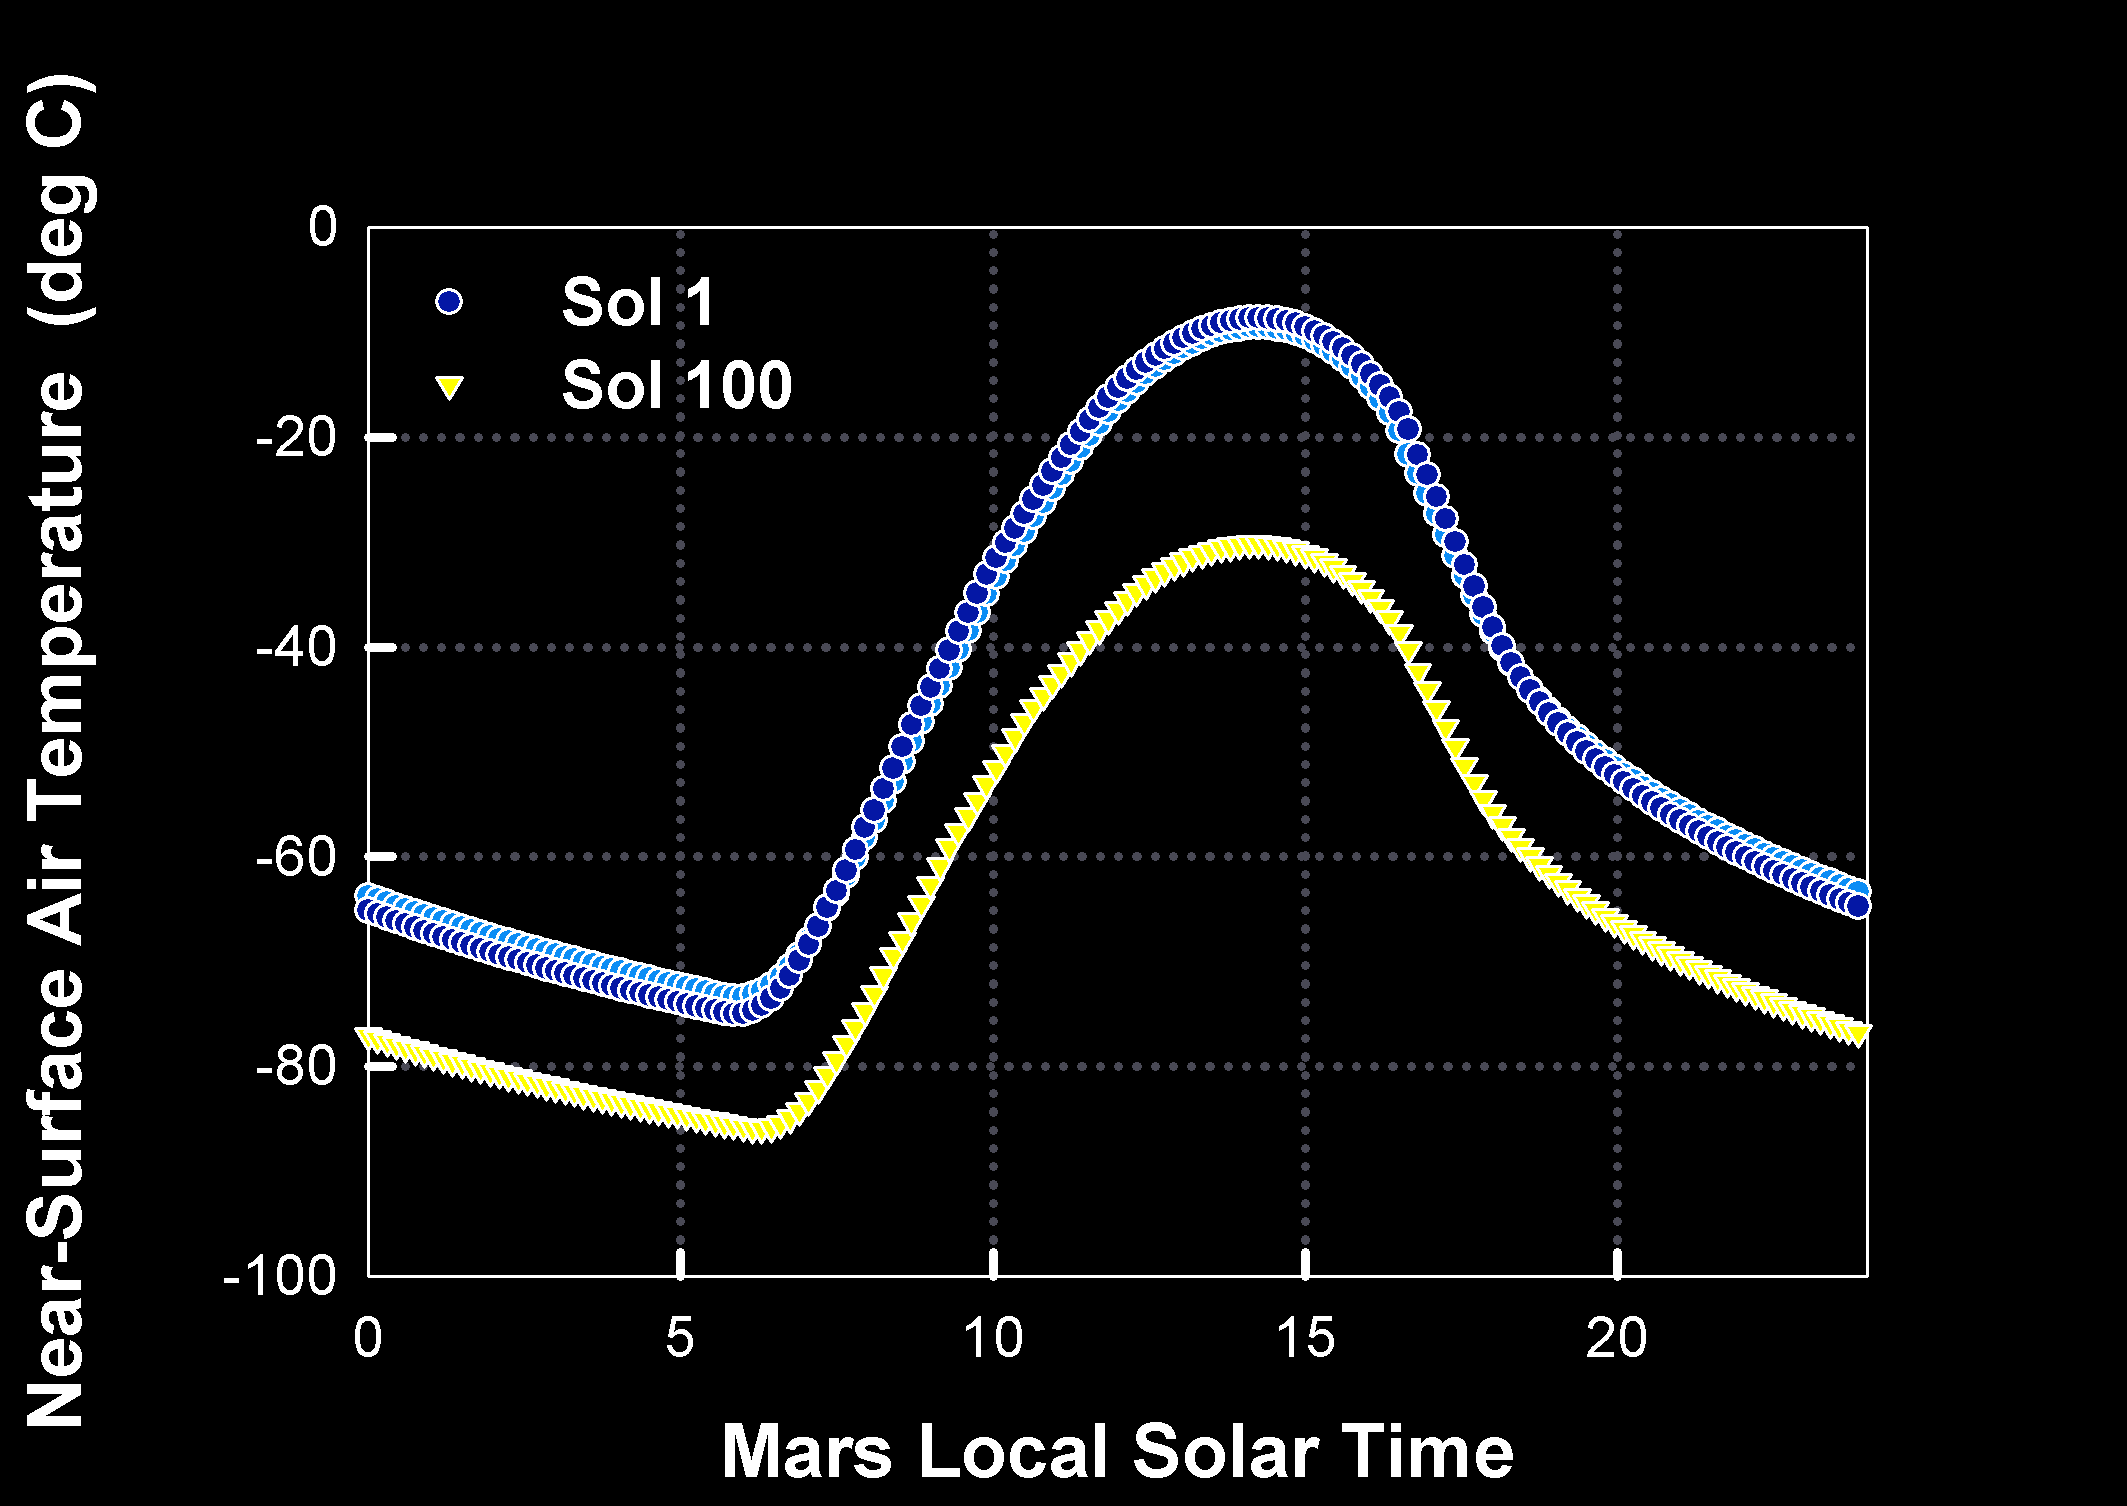

How Warm is Mars?

This graph shows the predicted daily change in the atmospheric temperature one meter above the surface of Mars at Gusev Crater, the Mars Exploration Rover Spirit’s landing site. The blue curve denotes predicted values for sol 1 (the first day of Spirit’s mission) and the yellow for sol 100 (100 days into the mission). The light blue symbols represent temperatures for a total atmospheric dust abundance of 0.7 visible optical depth units, and the darker blue symbols for a total atmospheric dust abundance of 1.0 visible optical depth units. Scientists use this data to ensure that Spirit stays within the right temperature range.

Credit: NASA/JPL/ARC/New Mexico State University